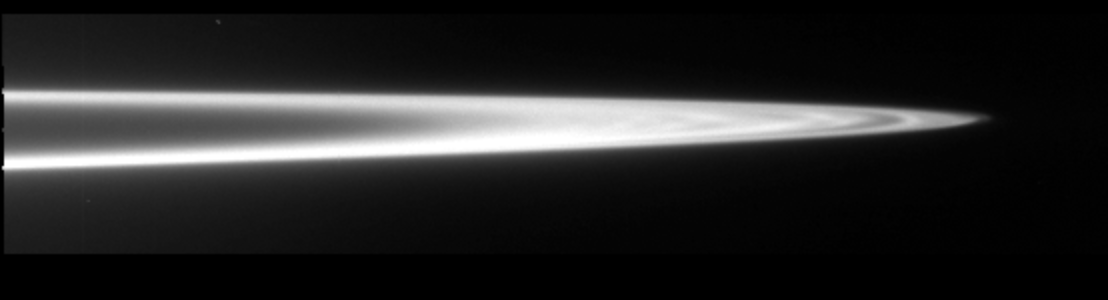

The Main Ring of Jupiter (clear filter)

The ring system of Jupiter was imaged by the Galileo spacecraft on November 9, 1996. In this image the west ansa of Jupiter’s main ring is seen at a resolution of 24 kilometers per pixel. The ring clearly shows radial structure that had only been hinted at in the Voyager images. The plot of the brightness of ring as a function of location, going from the inner-most edge of the image to the outer-most through the thickest part of the ring, shows the “dips” in brightness due to perturbations from satellites. Two small satellites, Adrastea and Metis, which are not seen in this image, orbit through the outer portion of the ansa; their location relative to these radial features will be available after further data analysis. The ring’s faint halo is seen to arise in the inner main ring just as it fades. Although most of Jupiter’s ring is composed of small grains that should be highly perturbed by the strong Jovian magnetosphere, the ring’s brightness drops abruptly at the outer edge.

The Jet Propulsion Laboratory, Pasadena, CA manages the mission for NASA’s Office of Space Science, Washington, DC.

Credit: NASA/JPL